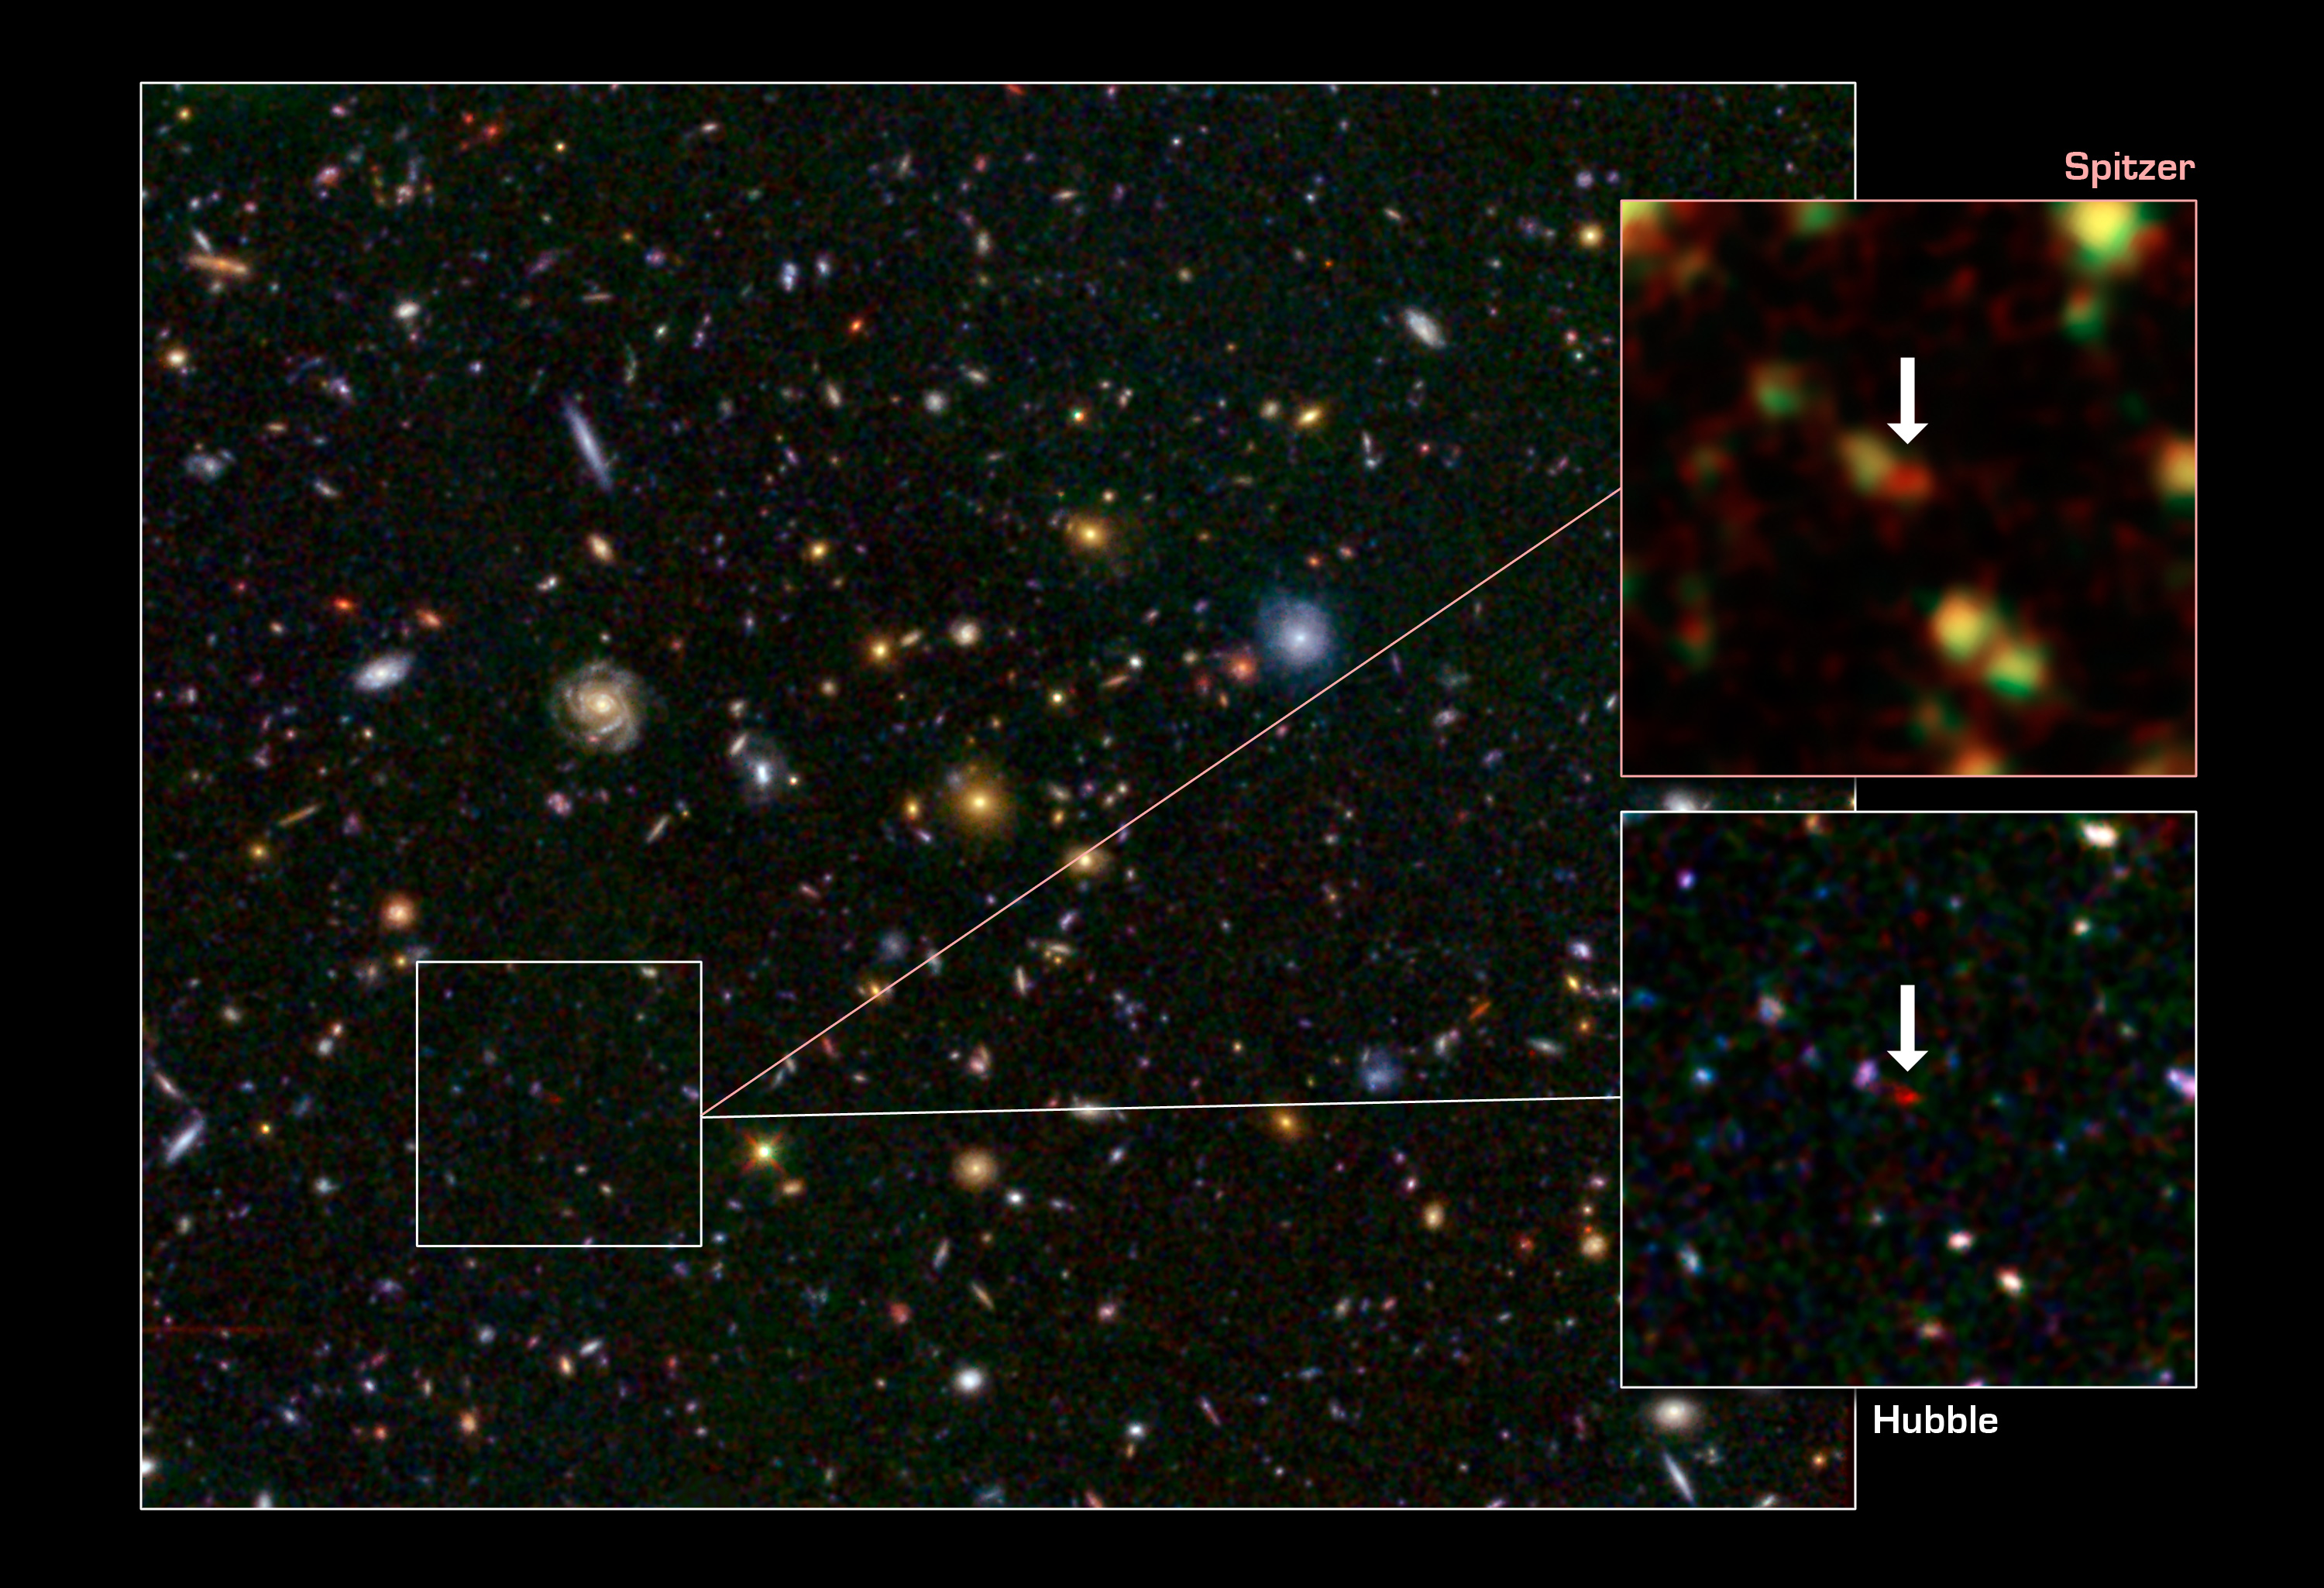

Distant Galaxy Bursts with Stars

This image shows one of the most distant galaxies known, called GN-108036, dating back to 750 million years after the Big Bang that created our universe. The galaxy's light took 12.9 billion years to reach us.

The galaxy was discovered and confirmed using the Subaru telescope and the W.M. Keck Observatory, respectively, both located atop Mauna Kea in Hawaii. After the galaxy was discovered, astronomers looked at infrared observations of it taken by NASA's Spitzer and Hubble space telescopes, and were surprised by how bright the galaxy appeared. This brightness resulted from an extreme burst of star formation – a rare event for such an early cosmic era. In fact, GN-108036 is the most luminous galaxy found to date at these great distances.

Astronomers refer to a galaxy's distance by its "redshift," a number that refers to how much the light has been stretched to longer, redder wavelengths by the expansion of the universe. Galaxies with higher redshifts are more distant, and are seen farther back in time. GN-108036 has a redshift of 7.2, making it one of only a handful of galaxies detected this far away and this early in cosmic history.

The main Hubble image shows a field of galaxies, known as the Great Observatories Origins Deep Survey, or GOODS. A close-up of the Hubble image, and a Spitzer image, are called out at right. In the Spitzer image, infrared light captured by its Infrared Array Camera at wavelengths of 3.6 and 4.5 microns is colored green and red, respectively. In the Hubble image, visible light taken by its Advanced Camera for Surveys instrument at 0.6 and 0.9 microns is blue and green, respectively, while infrared light captured by Hubble's new Wide Field Camera 3 at 1.6 microns is red. GN-108036 is only detected in the infrared, and is completely invisible in the optical Hubble images, explaining its very red color in this picture.

Credit: NASA, ESA, JPL-Caltech, STScI, and the University of Tokyo